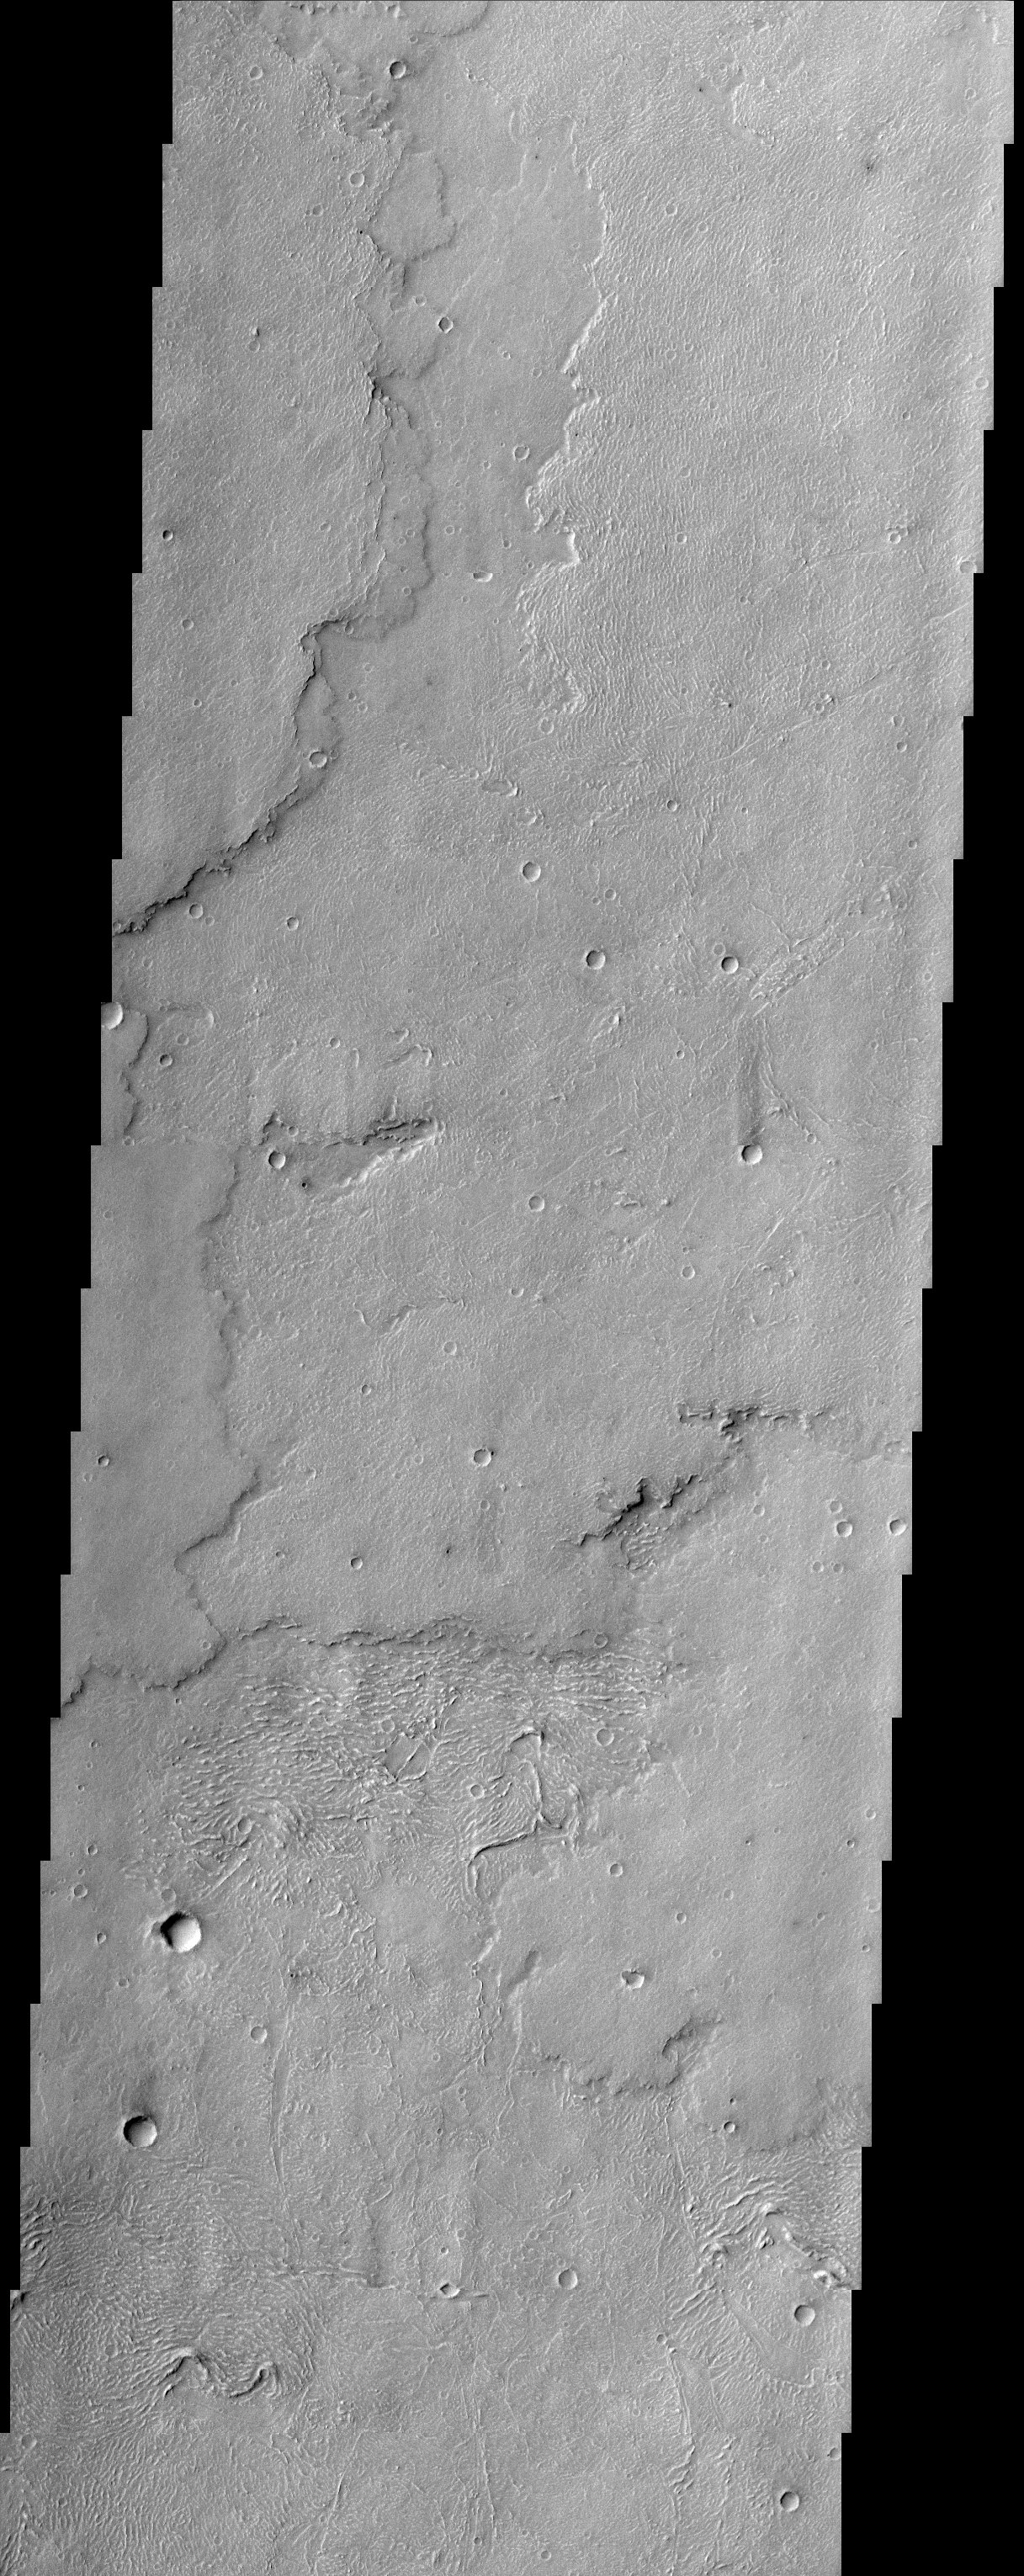

Lava Flows of Daedalia Planum

This THEMIS image captures a portion of several lava flows in Daedalia Planum southwest of the Arsia Mons shield volcano. Textures characteristic of the variable surface roughness associated with different lava flows in this region are easily seen. The lobate edges of the flows are distinctive, and permit the discrimination of many overlapping individual flows. The surfaces of some flows look wrinkly and ropy, probably indicating a relatively fluid type of lava flow referred to as pahoehoe. The surface textures of lava flows can thus sometimes be used for comparative purposes to infer lava viscosity and effusion rates. Numerous parallel curved ridges are visible on the upper surfaces of some of the lava flows. These ridges make the flow surface look somewhat ropy, and at smaller scales this flow might be referred to as pahoehoe, however, these features are probably better referred to as pressure ridges. Pressure ridges form on the surface of a lava flow when the upper part of the flow is exposed to air, cooling it, but the insulated much warmer interior of the flow continues to move down slope (and more material is pushed forward from behind), causing the surface to compress and pile up like a rug.

Note: this THEMIS visual image has not been radiometrically nor geometrically calibrated for this preliminary release. An empirical correction has been performed to remove instrumental effects. A linear shift has been applied in the cross-track and down-track direction to approximate spacecraft and planetary motion. Fully calibrated and geometrically projected images will be released through the Planetary Data System in accordance with Project policies at a later time.

NASA’s Jet Propulsion Laboratory manages the 2001 Mars Odyssey mission for NASA’s Office of Space Science, Washington, D.C. The Thermal Emission Imaging System (THEMIS) was developed by Arizona State University, Tempe, in collaboration with Raytheon Santa Barbara Remote Sensing. The THEMIS investigation is led by Dr. Philip Christensen at Arizona State University. Lockheed Martin Astronautics, Denver, is the prime contractor for the Odyssey project, and developed and built the orbiter. Mission operations are conducted jointly from Lockheed Martin and from JPL, a division of the California Institute of Technology in Pasadena.

Credit: NASA/JPL/Arizona State University